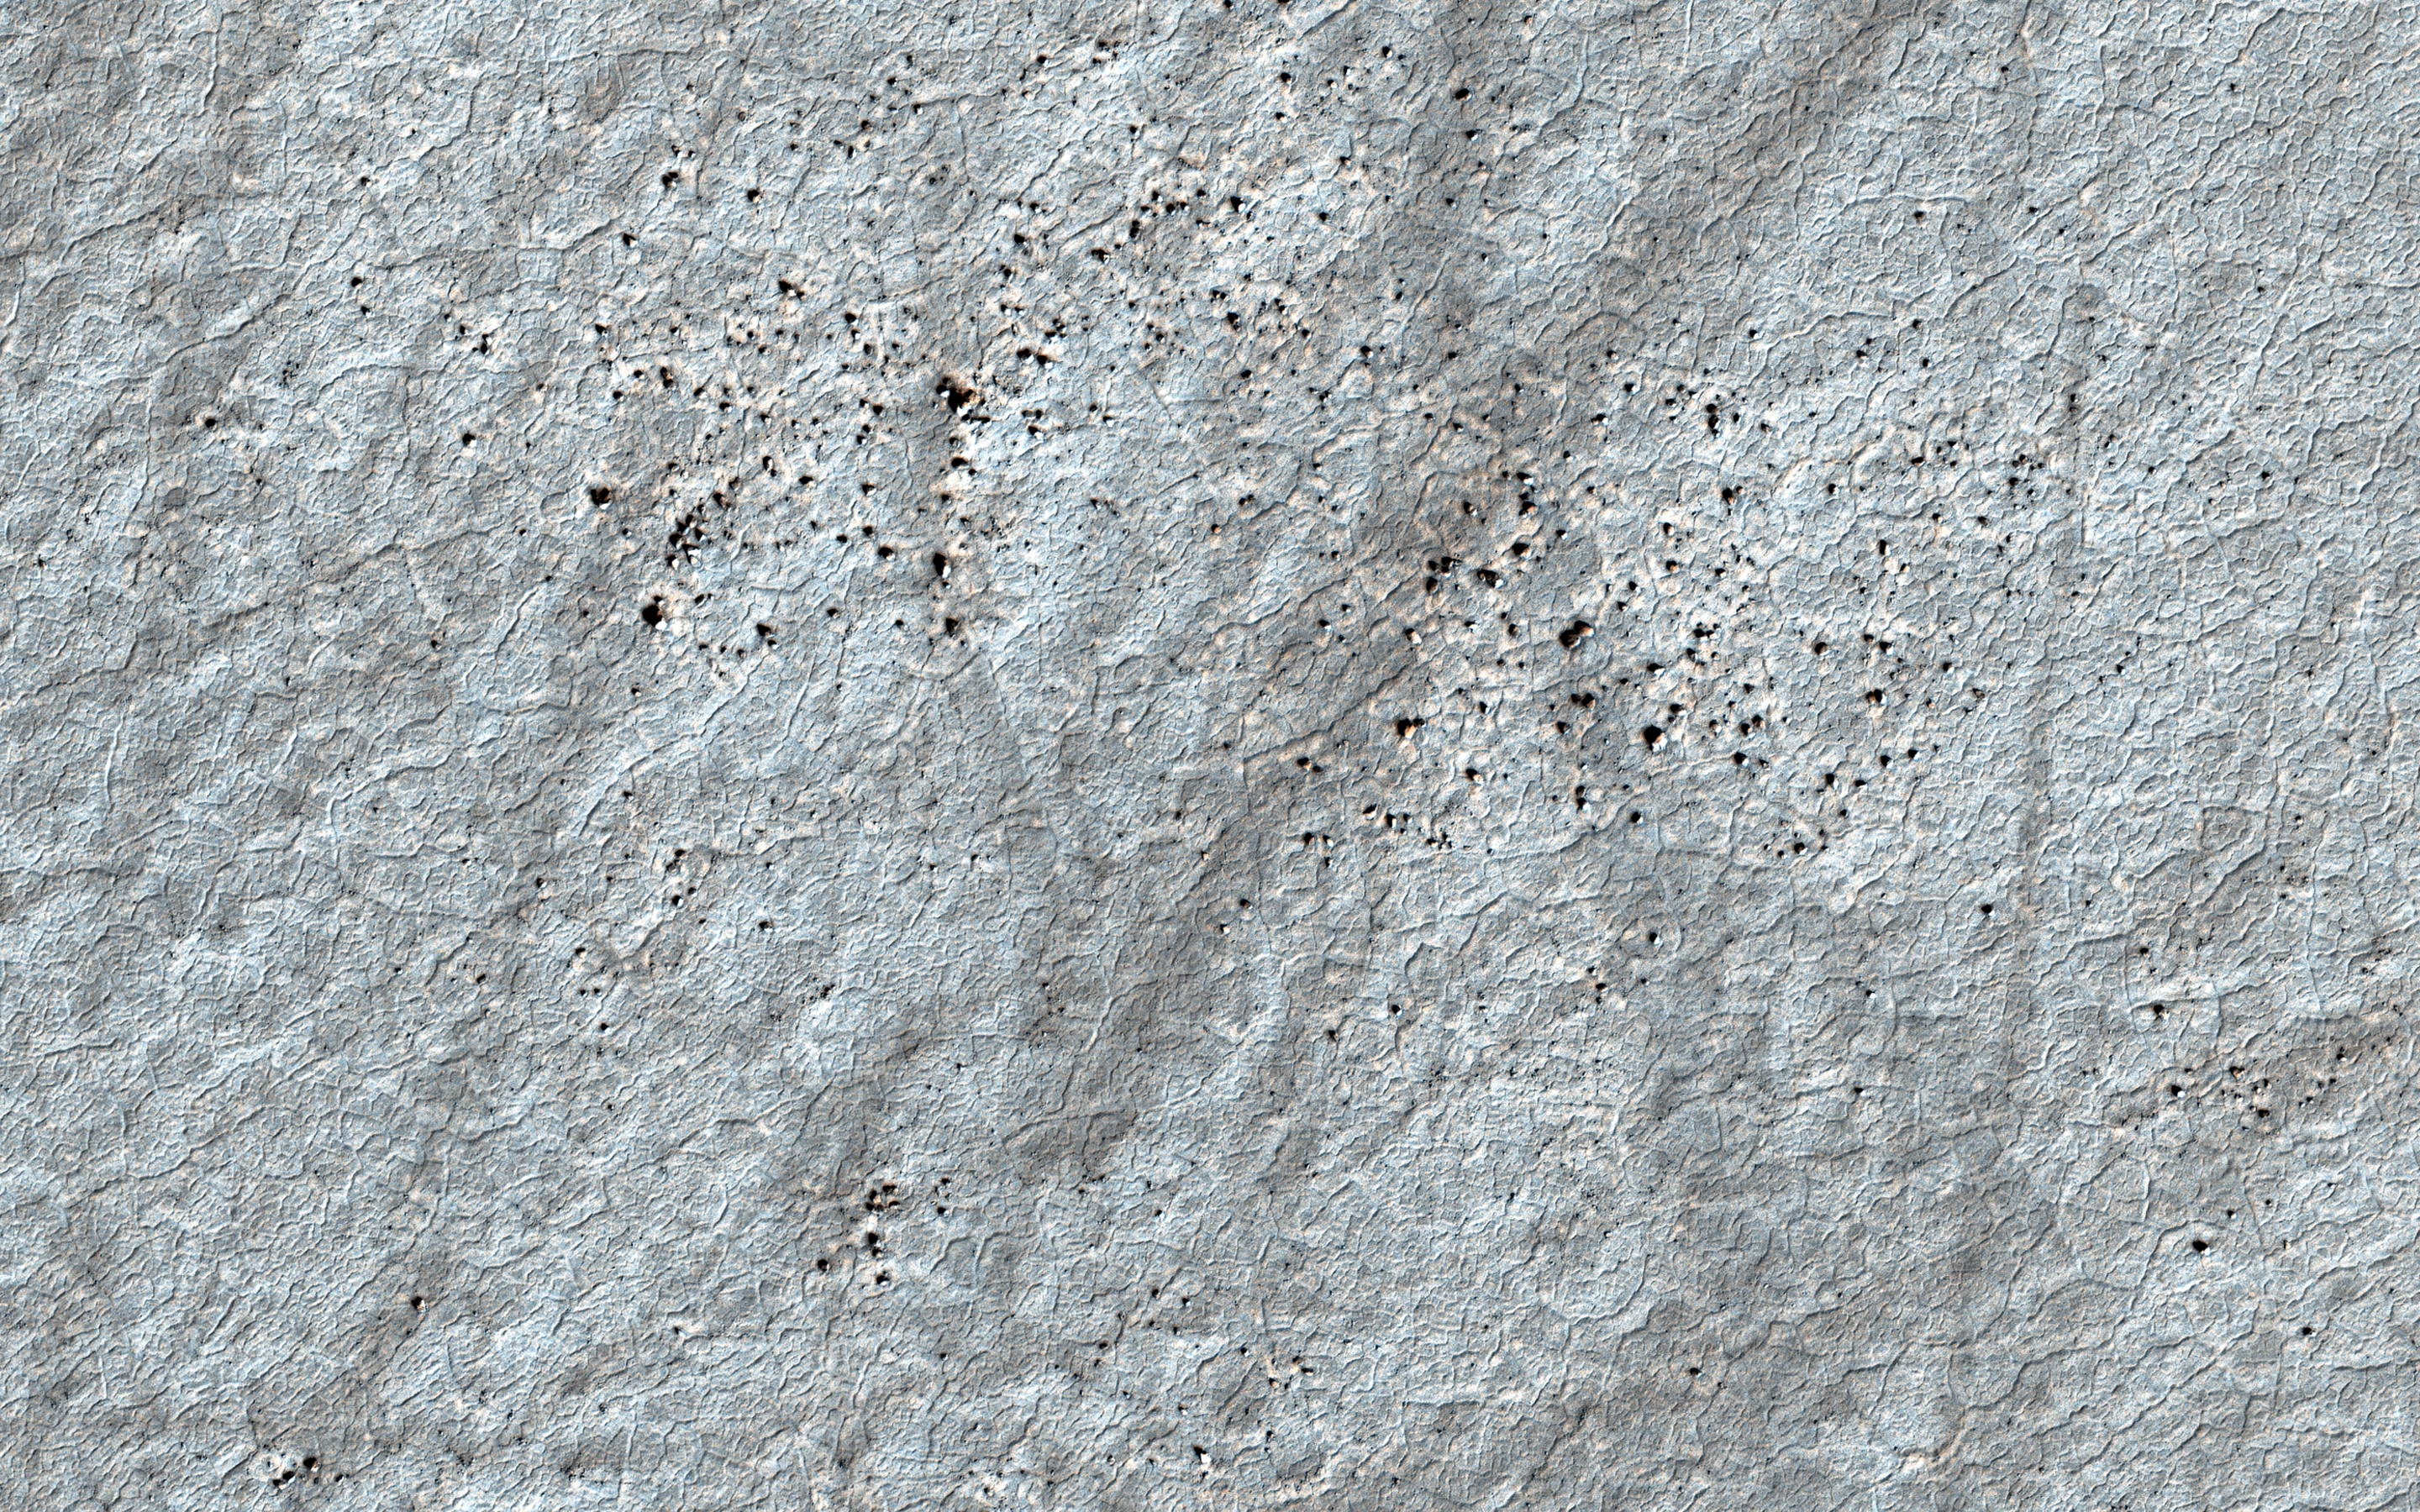

On Frozen Ground

The soil surface on Mars is believed to contain water ice, especially at higher latitudes. Similar to permafrost regions on Earth, this permanently frozen water remains geologically active.

With the changing seasons, alternate cooling and warming causes the ice-cemented soil to contract and expand. Under favorable conditions these forces generate cracks into the hard frozen ground releasing the stresses caused by contraction. Over years of cyclic cracking, a curious honeycomb-like polygonal pattern arises.

The presence of these widespread patterns on Mars present valuable clues as to the occurrence or absence of ice in the subsurface. This image shows a textbook example of regular, nearly hexagonal polygon networks. The geometry of the polygons reveals hints of how long the ice has been there and how deeply buried it may be.

The map is projected here at a scale of 25 centimeters (9.8 inches) per pixel. (The original image scale is 24.8 centimeters [9.8 inches] per pixel [with 1 x 1 binning]; objects on the order of 74 centimeters [29.1 inches] across are resolved.) North is up.

The University of Arizona, in Tucson, operates HiRISE, which was built by Ball Aerospace & Technologies Corp., in Boulder, Colorado. NASA’s Jet Propulsion Laboratory, a division of Caltech in Pasadena, California, manages the Mars Reconnaissance Orbiter Project for NASA’s Science Mission Directorate, Washington.

Credit: NASA/JPL-Caltech/University of Arizona